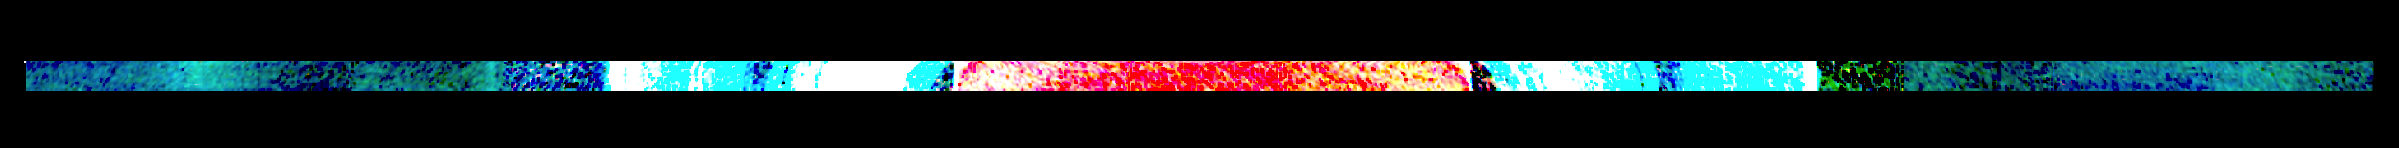

High-Contrast Infrared Scan of Saturn and its Rings

This high-contrast, colorized mosaic from NASA’s Cassini mission shows an infrared view of the Saturn system, backlit by the sun, from July 19, 2013. Exaggerating the contrast of the data brings out subtleties not initially visible. For example, structures in Saturn’s wispy E ring — made from the icy breath of the moon Enceladus — reveal themselves in this exaggerated view.

The image, made from data obtained by Cassini’s visual and infrared mapping spectrometer, covers a swath of Saturn and its rings about 340,000 miles (540,000 kilometers) across that includes the planet and its rings out to the E ring, Saturn’s second most distant ring. The mosaic covers an area about 5,000 miles (8,000 kilometers) from top to bottom.

When Saturn is blocking the direct light of the sun, scientists can get a better look at the fainter rings. When small particles are lit from behind, they show up like fog in the headlights of an oncoming vehicle. Conversely, a ring that is easily seen from Earth because it is densely packed with chunks of bright water ice looks dark in these images because it is so thick that it blocks almost all of the sunlight shining behind it.

Looking at Saturn in the infrared spectrum can tell scientists more about the sizes of the particles in the fainter rings, and how these sizes vary with location in the rings. Infrared data also provide clues to ring particles’ chemical composition.

Looking at the Saturn system in infrared light also shows thermal, or heat, radiation, so while a visible-light image from this vantage point would simply show the face of the planet as dimly lit by sunlight reflected off the rings, Saturn glows brightly in this view with the heat from Saturn’s interior.

The visual and infrared spectrometer team colorized the image by assigning blue to radiation detected in the 1.5-to-1.19-micron range, green to radiation detected in the 1.9-to-2.1-micron range and red to the radiation detected in the 4.88-to-5.06-micron range.

The Cassini-Huygens mission is a cooperative project of NASA, the European Space Agency and the Italian Space Agency. JPL manages the mission for NASA’s Science Mission Directorate, Washington. The California Institute of Technology in Pasadena manages JPL for NASA. The VIMS team is based at the University of Arizona in Tucson.

Credit: NASA/JPL-Caltech/University of Arizona/Cornell